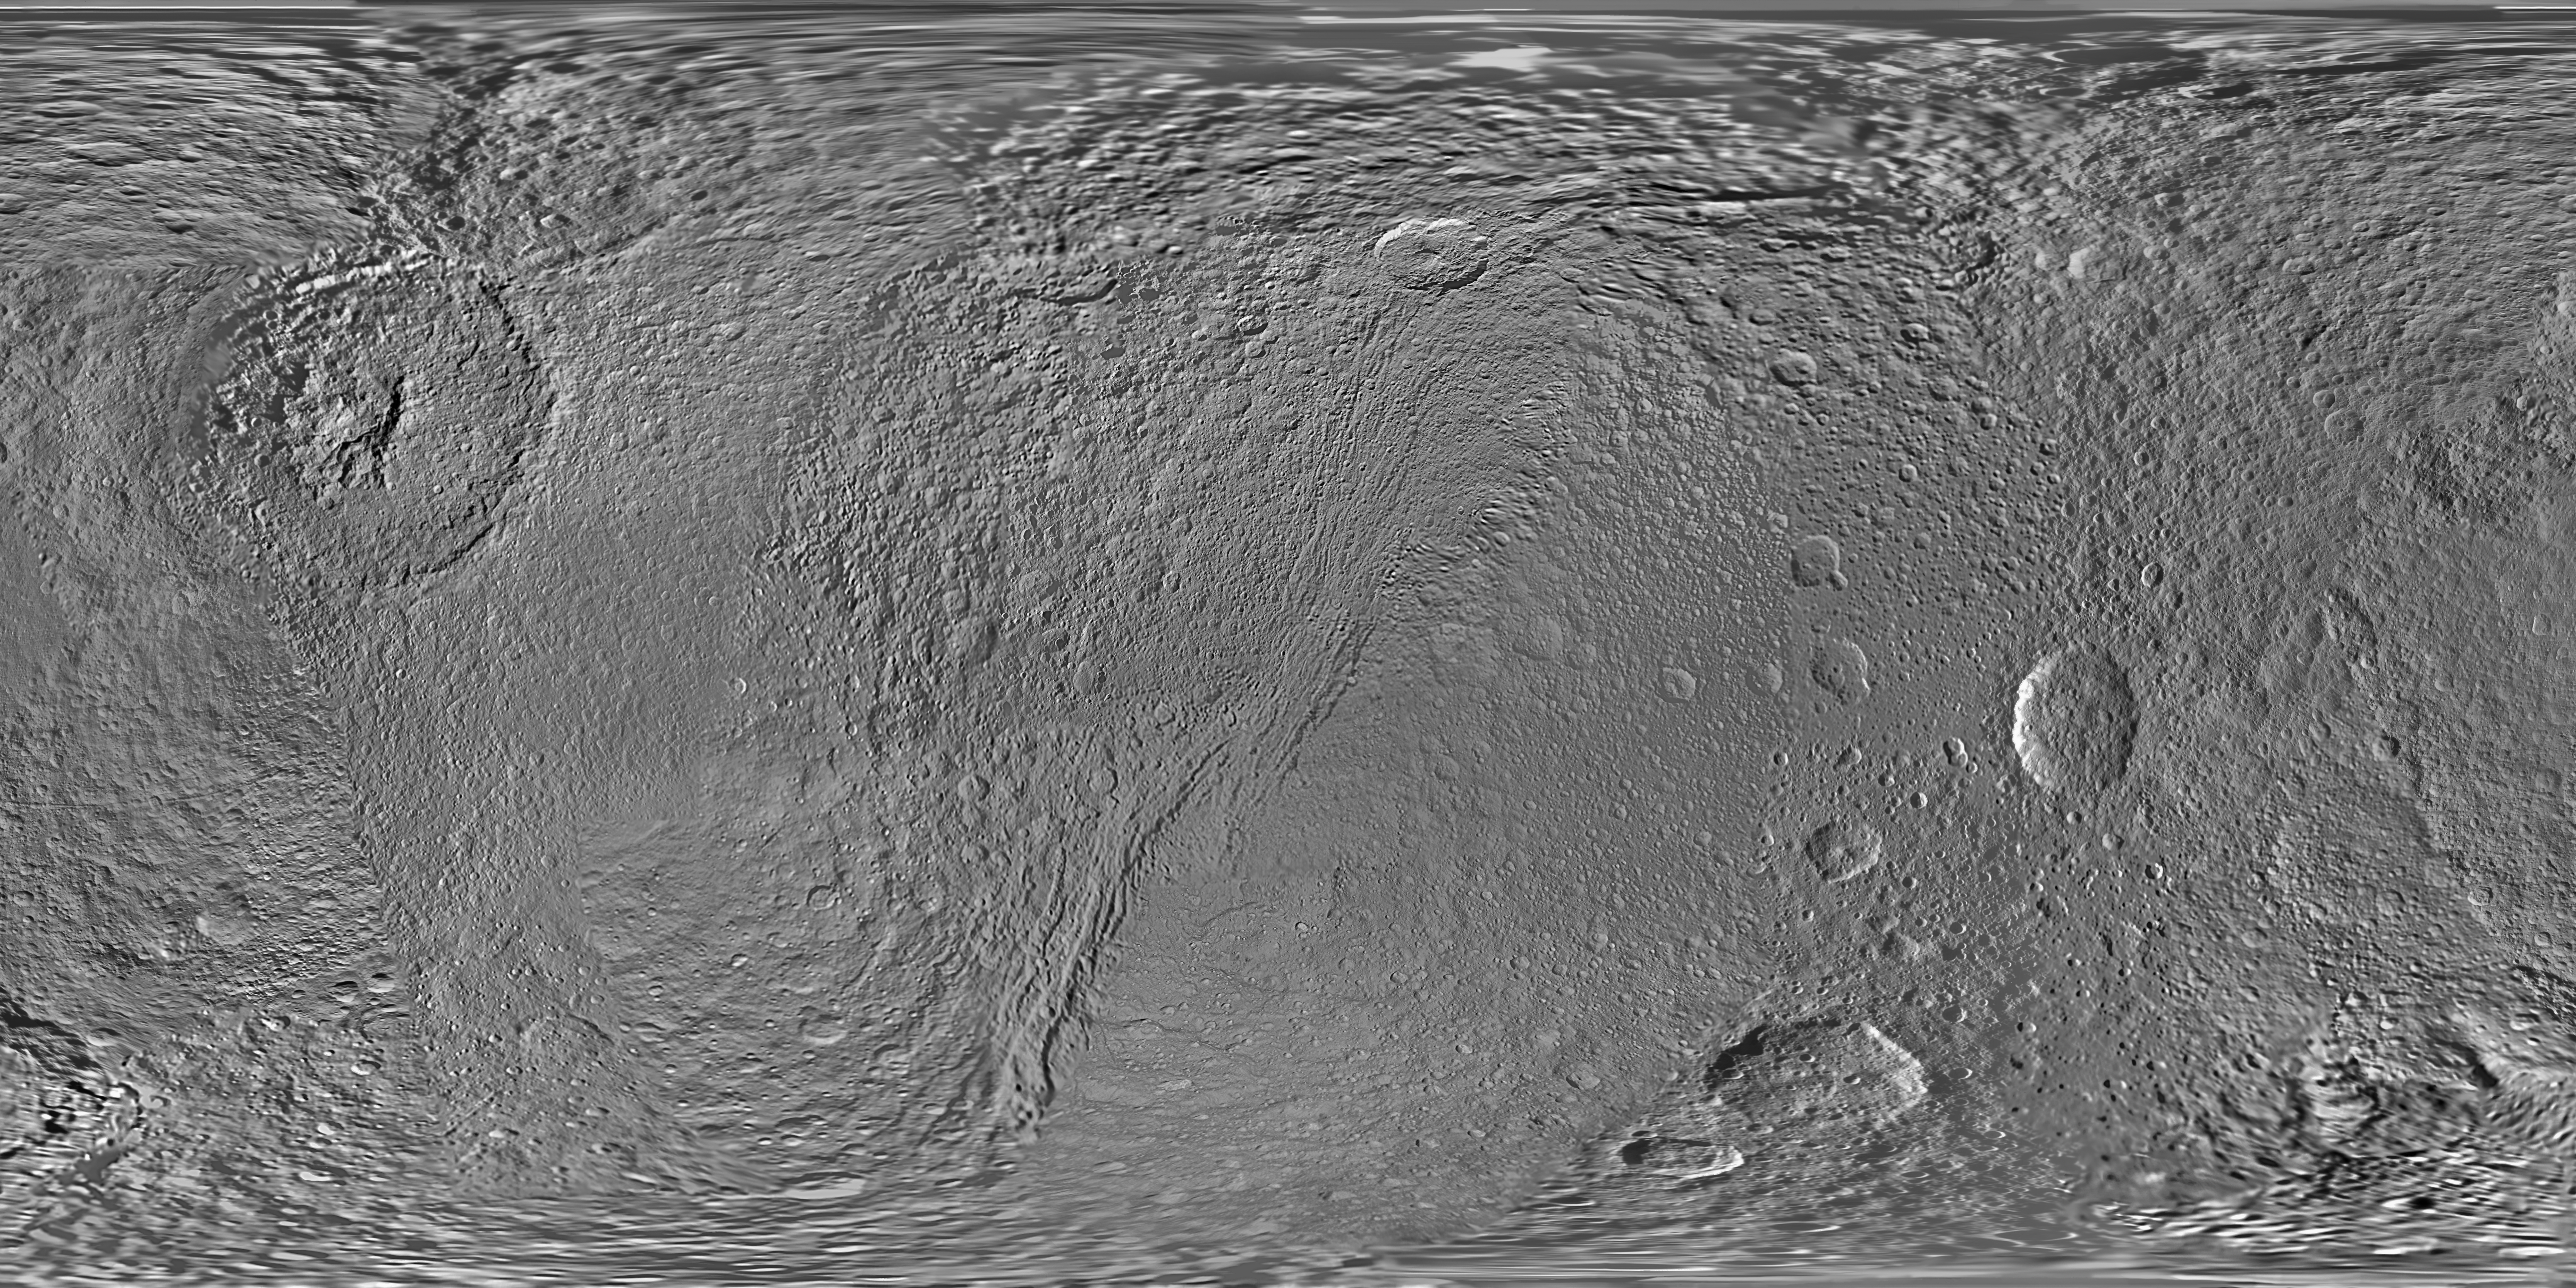

Map of Tethys – June 2012

This global map of Saturn’s moon Tethys was created using images taken during Cassini spacecraft flybys.

The map is an equidistant (simple cylindrical) projection and has a scale of 293 meters (960 feet) per pixel at the equator in the full size version. The mean radius of Tethys used for projection of this map is 536.3 kilometers (333.2 miles). The resolution of the map is 32 pixels per degree.

This map is an update to the version released in February 2010. See PIA12560.

The Cassini-Huygens mission is a cooperative project of NASA, the European Space Agency and the Italian Space Agency. The Jet Propulsion Laboratory, a division of the California Institute of Technology in Pasadena, manages the mission for NASA’s Science Mission Directorate, Washington, D.C. The Cassini orbiter and its two onboard cameras were designed, developed and assembled at JPL. The imaging operations center is based at the Space Science Institute in Boulder, Colo.

Credit: NASA/JPL-Caltech/Space Science Institute